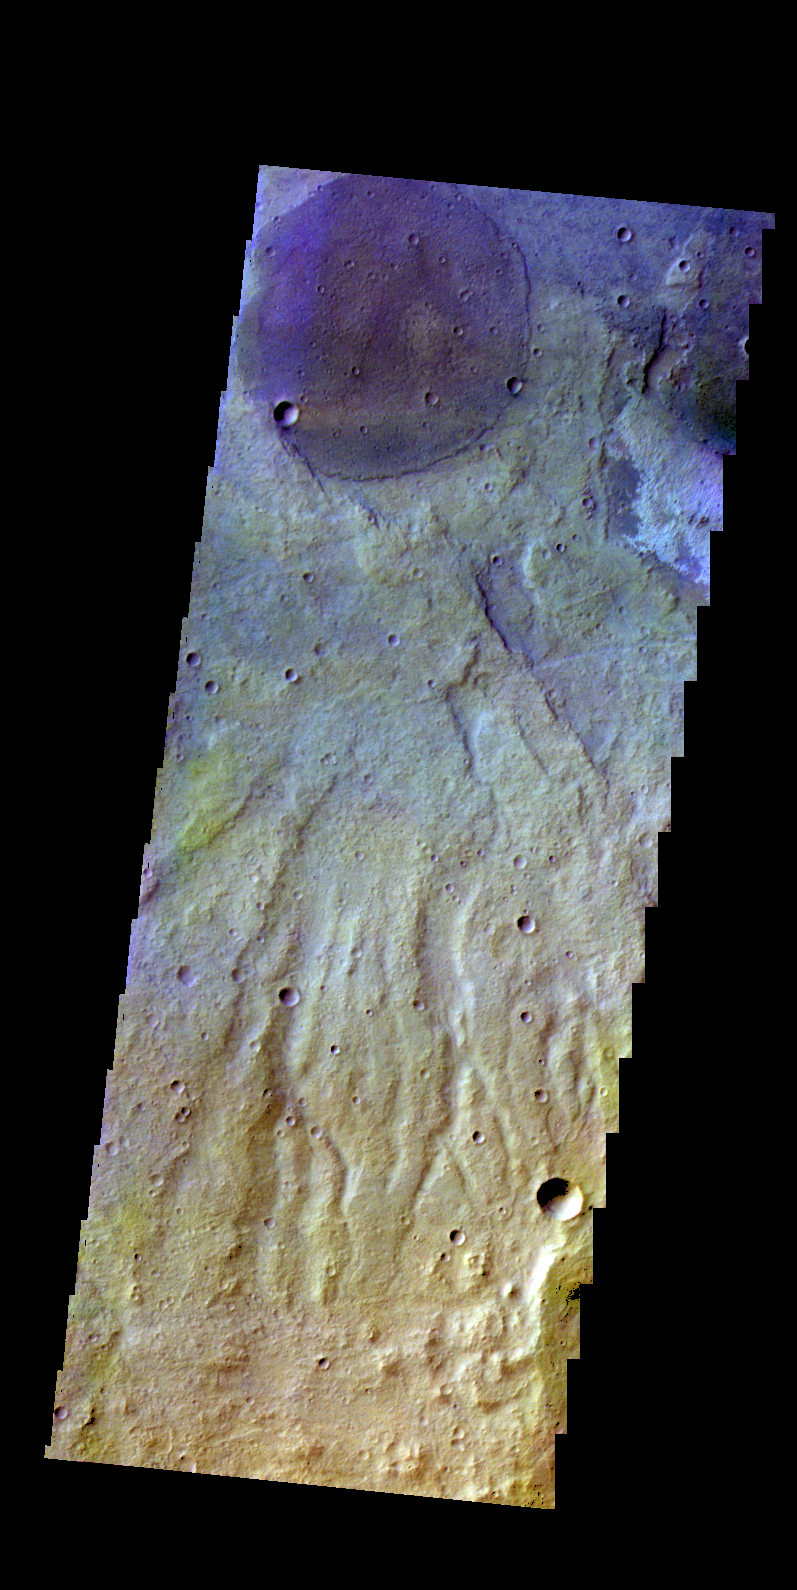

Terra Sirenum – False Color

The THEMIS camera contains 5 filters. The data from different filters can be combined in multiple ways to create a false color image. These false color images may reveal subtle variations of the surface not easily identified in a single band image. Today’s false color image shows part of the plains of Terra Sirenum.

Credit: NASA/JPL-Caltech/ASU